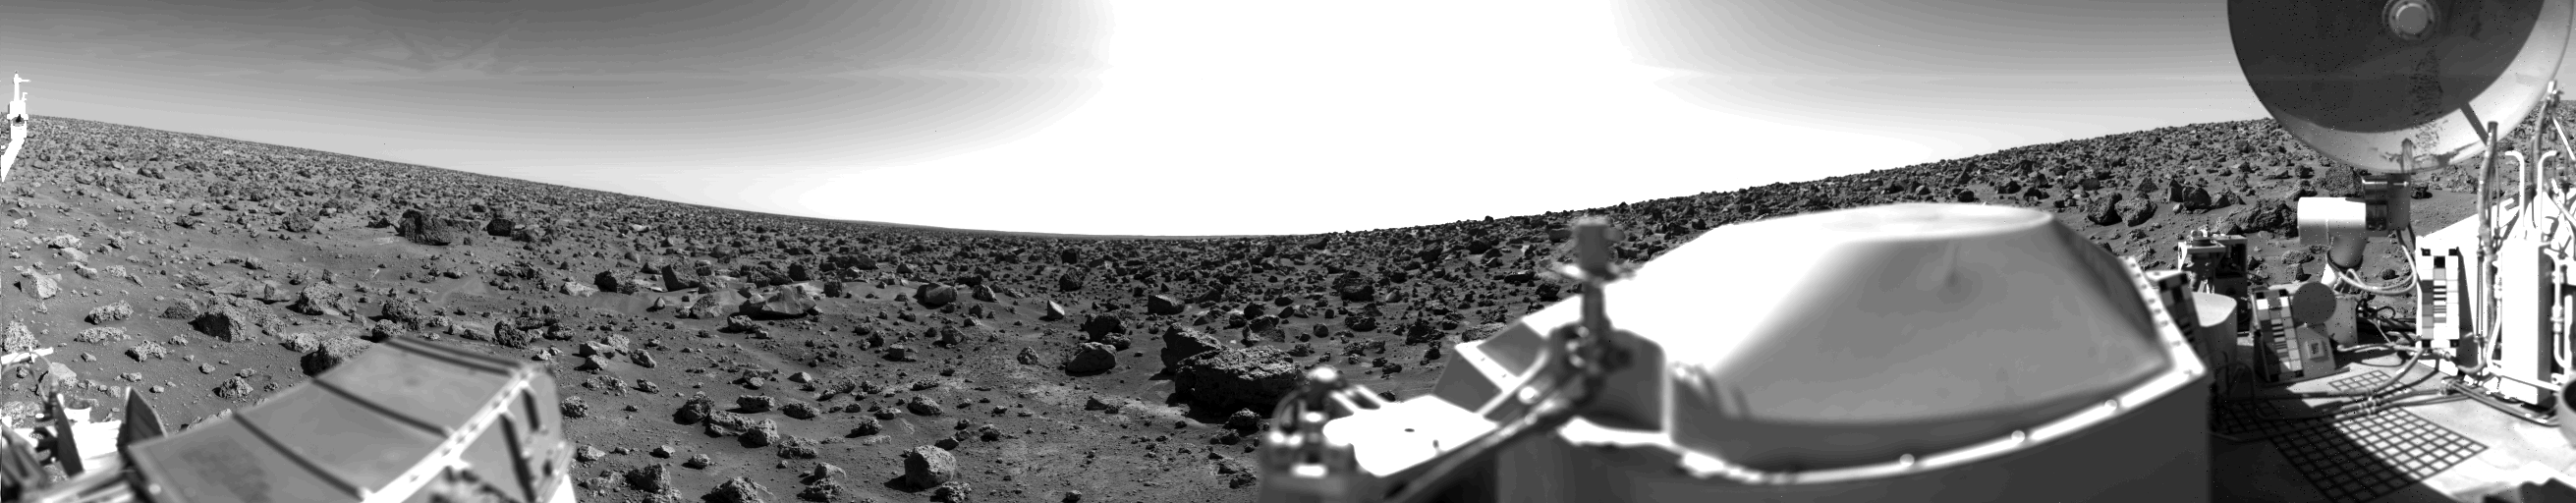

Northern Plains Of Mars

This rocky panoramic scene is the second picture of the Martian surface that was taken by Viking Lander 2 shortly after touchdown on September 3 at 3:58 PM PDT (Earth received time). The site is on a northern plain of Mars, at about 48 N. Lat., 226 W. Long., known as Utopia Planitia. The picture sweeps around 330 degrees in azimuth, starting from northwest at the left through north (above the sampler arm housing) past east, where the sky is bright at the center, and southeast toward the right above the radioisotope thermoelectric generator cover. The surface is strewn with rocks out to the horizon, ranging in size up to several meters across. Some pitted rocks resemble fragments of porous volcanic lava. Other rocks have grooves that may have been eroded by windblown sand and dust. Although fine-grained material is seen between the boulders, no sand dunes are evident. The dip in the eastern horizon at the center is an illusion caused by an 8-degree tilt of the Lander toward the west. Actually, the terrain is more level than that at the Viking 1 site. The horizon toward the left of the panorama (northwest) appears featureless, indicating that it may be several kilometers distant. The sky at the center (east) is bright because the sun was above but out of the picture at 10 AM Mars time. Toward the right (southeast), the rocks that are silhouetted against the skyline indicate that the horizon is much nearer, probably because of a slight rise in that area of the terrain. The circular high-gain antenna at the right has clots of fine-grained material adhering to the lower half, some of which appeared to have been sliding downward while the camera was scanning the area. At the extreme right, the banded appearance resulted because the camera continued to scan while it was no longer moving in azimuth. Any motion or other variation in the scene would show up as a change in successive lines.

Credit: NASA/JPL